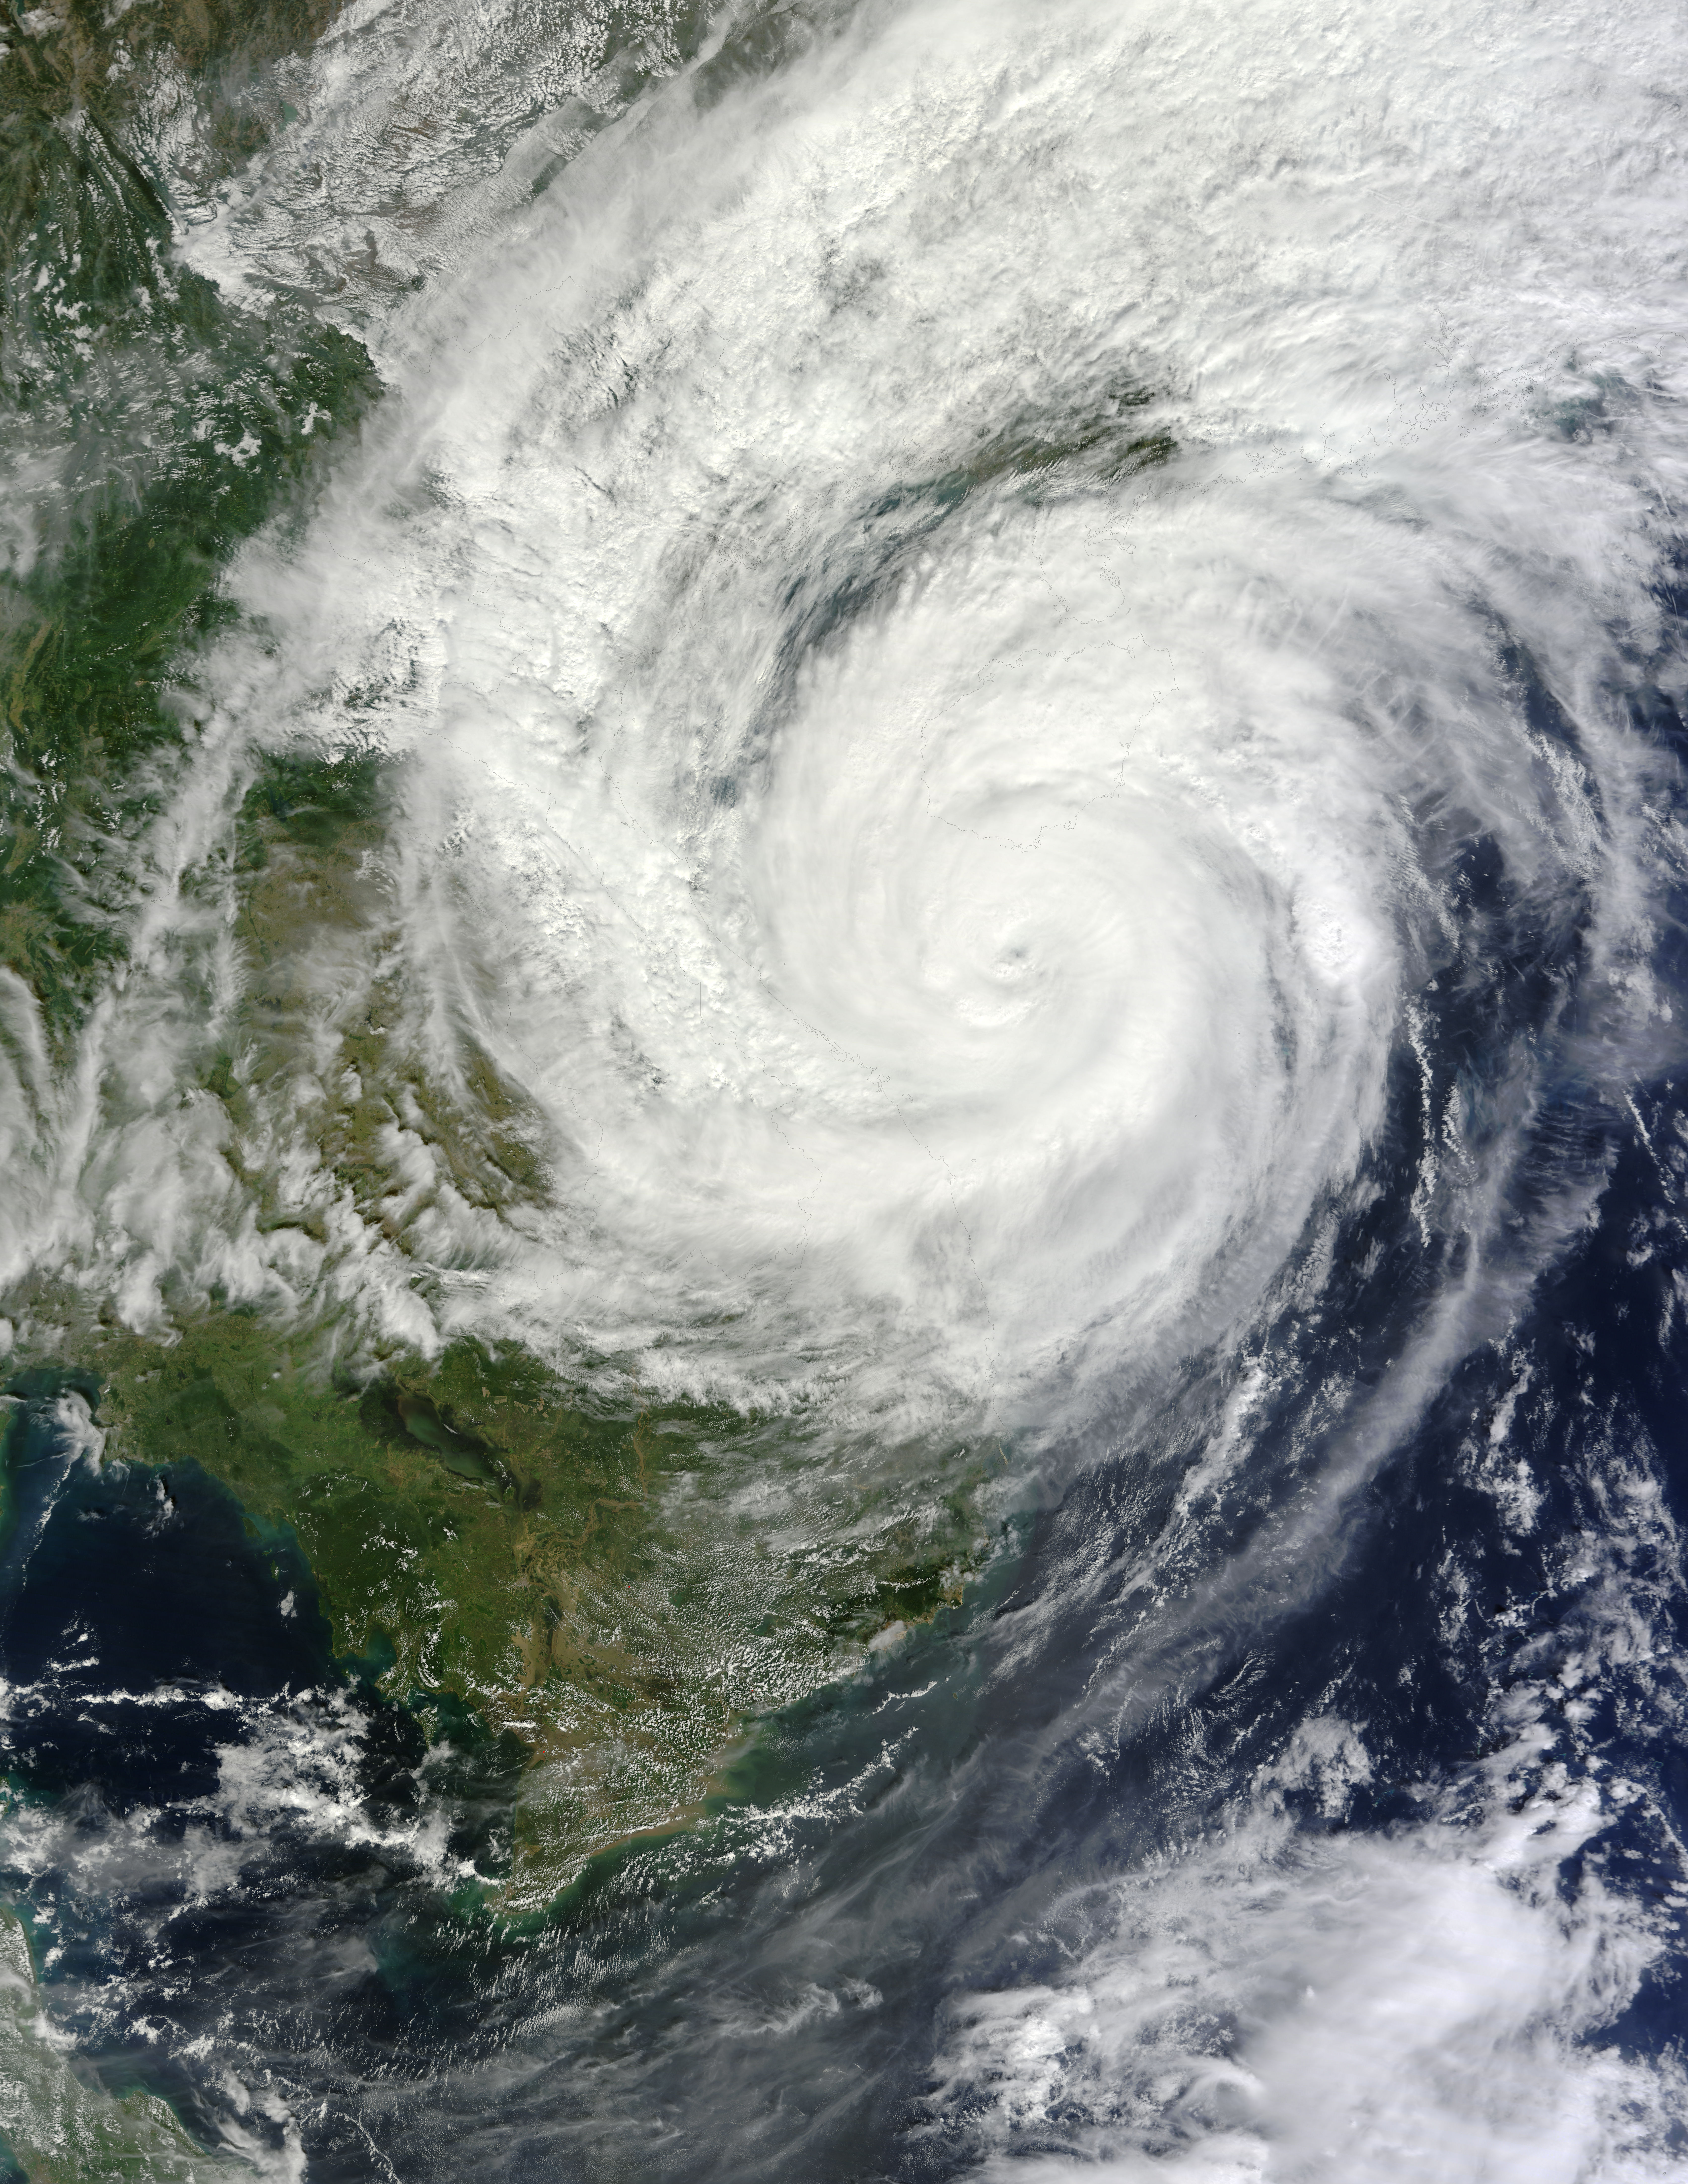

Typhoon Haiyan Near Hainan Island, China

On Nov. 10 at 03:30 UTC/Nov. 9 at 10:30 p.m. EDT, the MODIS instrument aboard NASA's Terra satellite showed the center of Typhoon Haiyan just south of Hainan Island, China in the South China Sea.

Credit: NASA Goddard MODIS Rapid Response Team